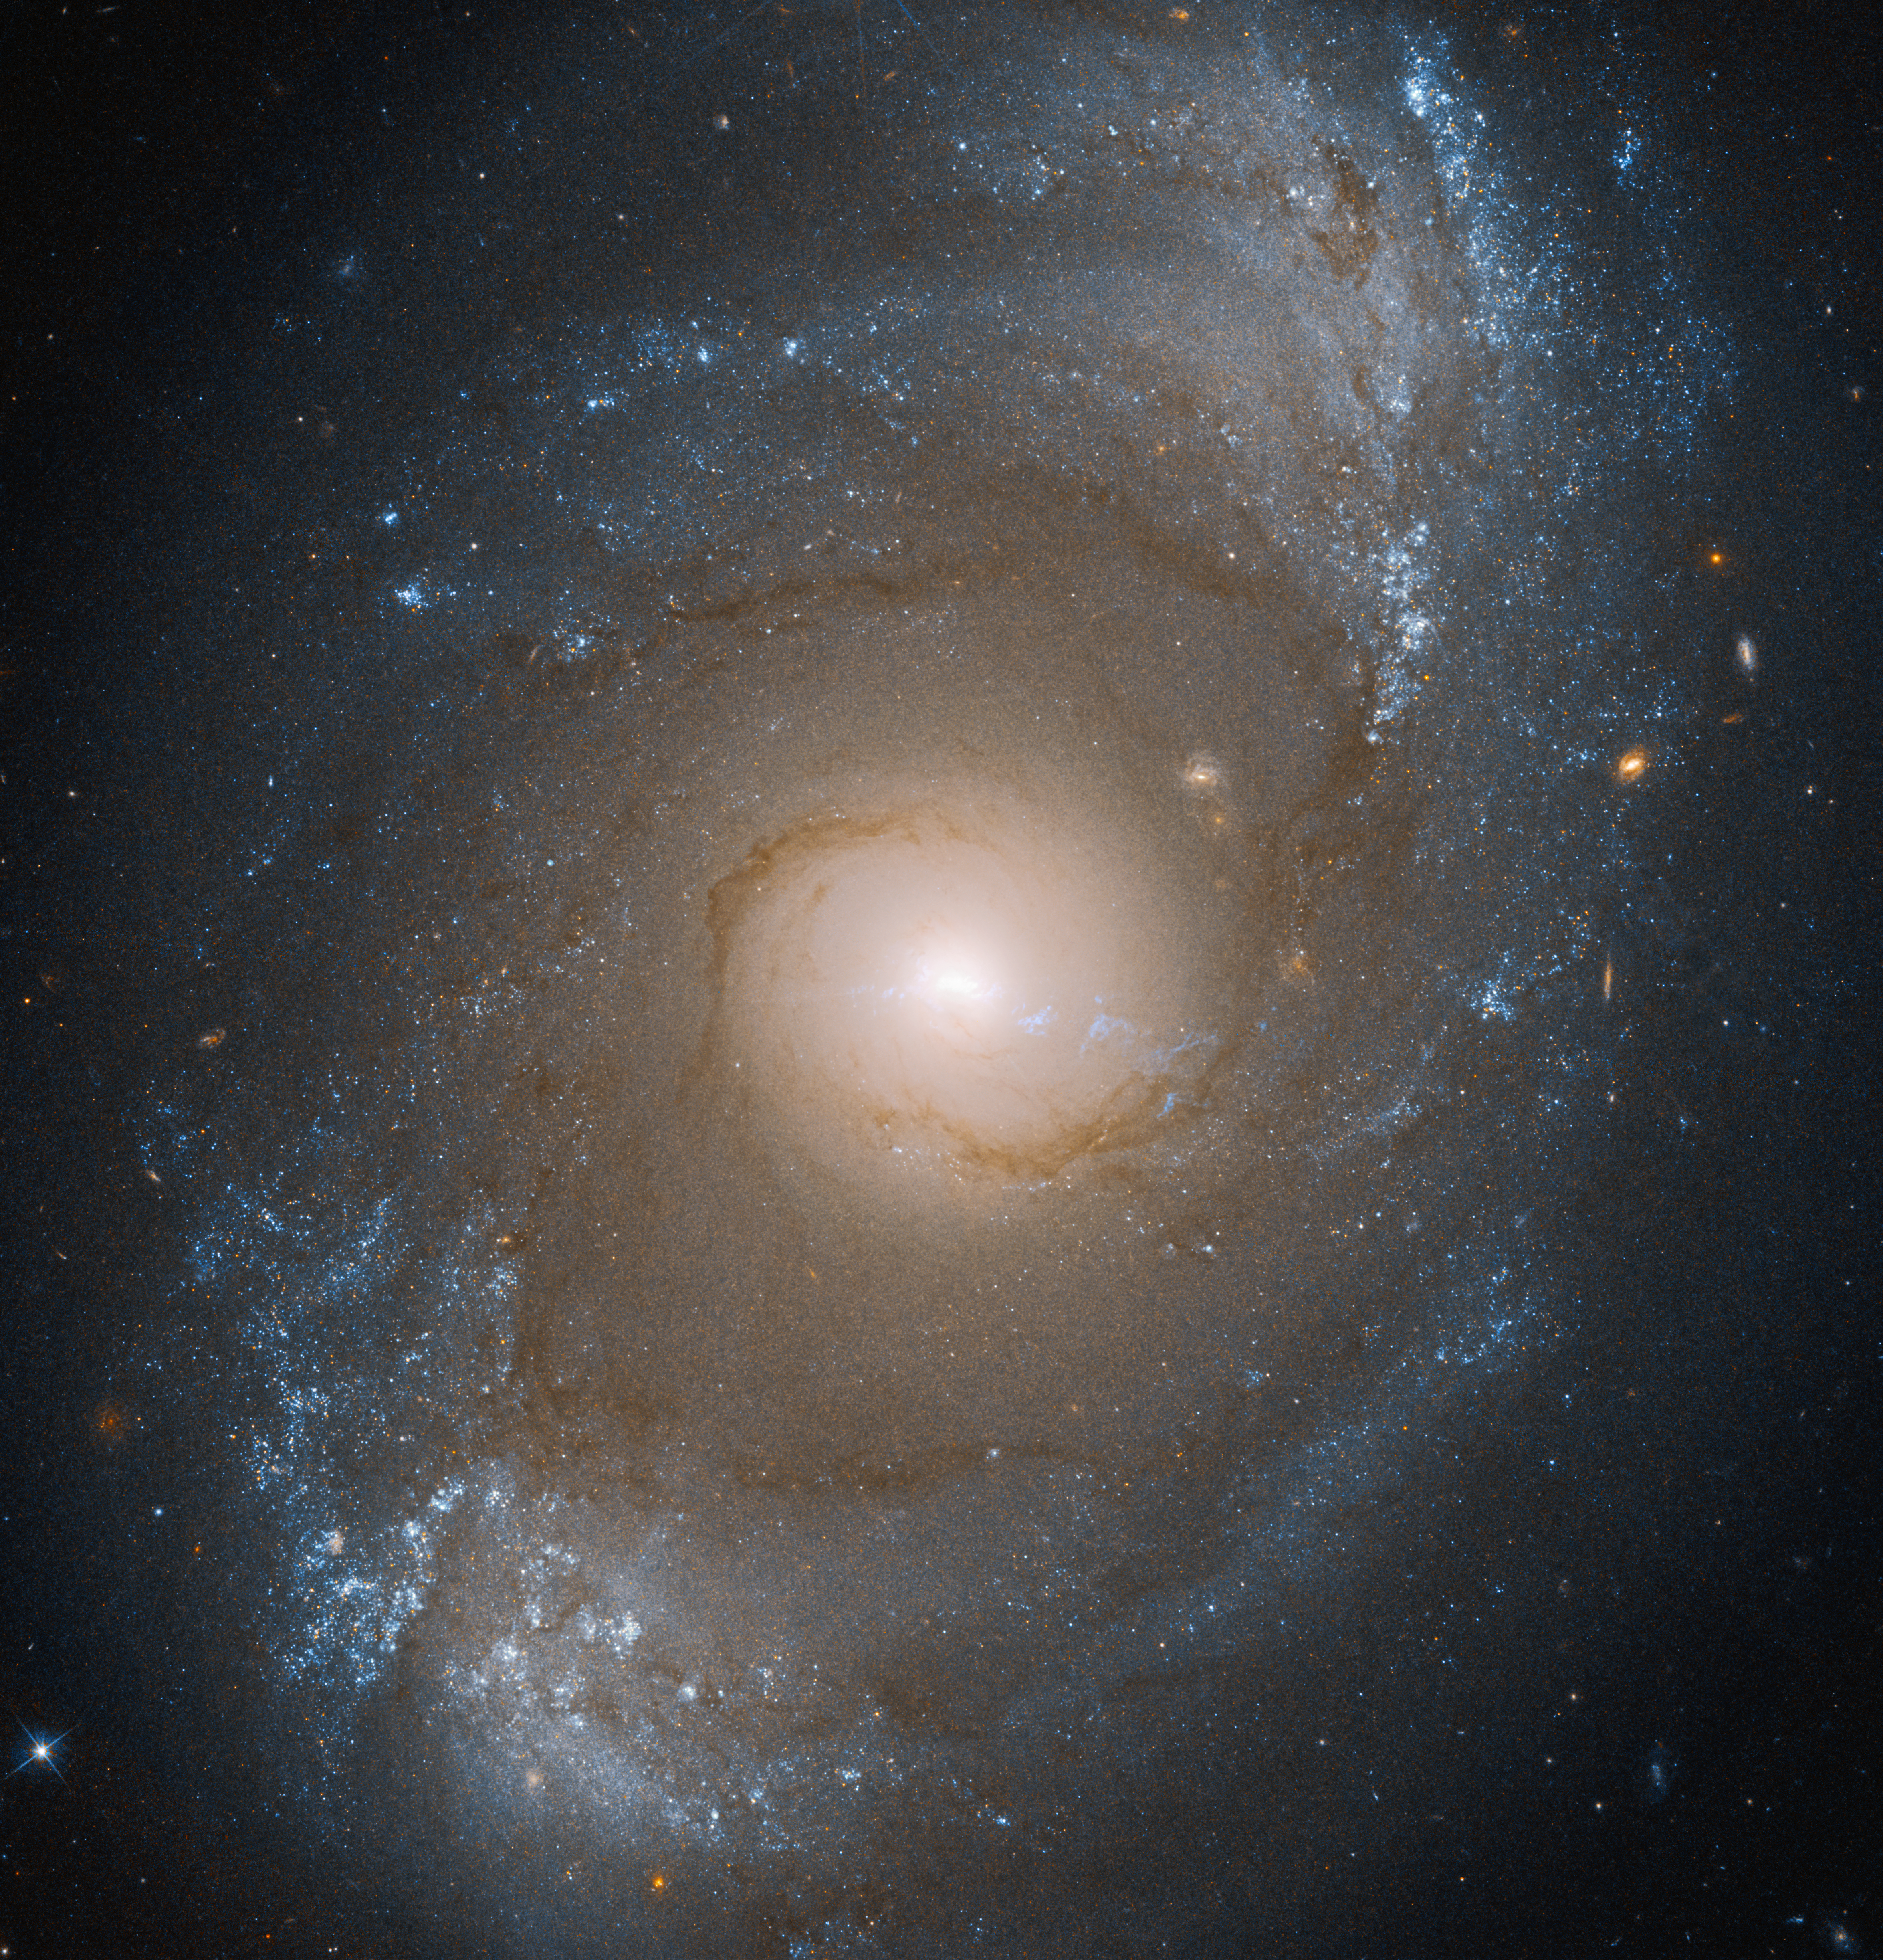

NGC 4151 (Hubble Image)

This image of galaxy NGC 4151, captured by the Hubble Space Telescope’s Wide Field Camera 3, shows compass arrows and labels for reference.

The north and east compass arrows show the orientation of the image on the sky. Note that the relationship between north and east on the sky (as seen from below) is flipped relative to direction arrows on a map of the ground (as seen from above).

The scale bar is labeled in light-years, which is the distance that light travels in one Earth-year. (It takes 6,100 years for light to travel a distance equal to the length of the bar.) One light-year is equal to about 5.88 trillion miles or 9.46 trillion kilometers. The field of view shown in this image is approximately 440,000 light-years across.

This image shows visible and ultraviolet wavelengths of light that have been translated into visible-light colors. The color key shows which filters were used when collecting the light. The color of each filter name is the visible light color used to represent the infrared light that passes through that filter.

Credit: Image: NASA, ESA, Joseph DePasquale (STScI)